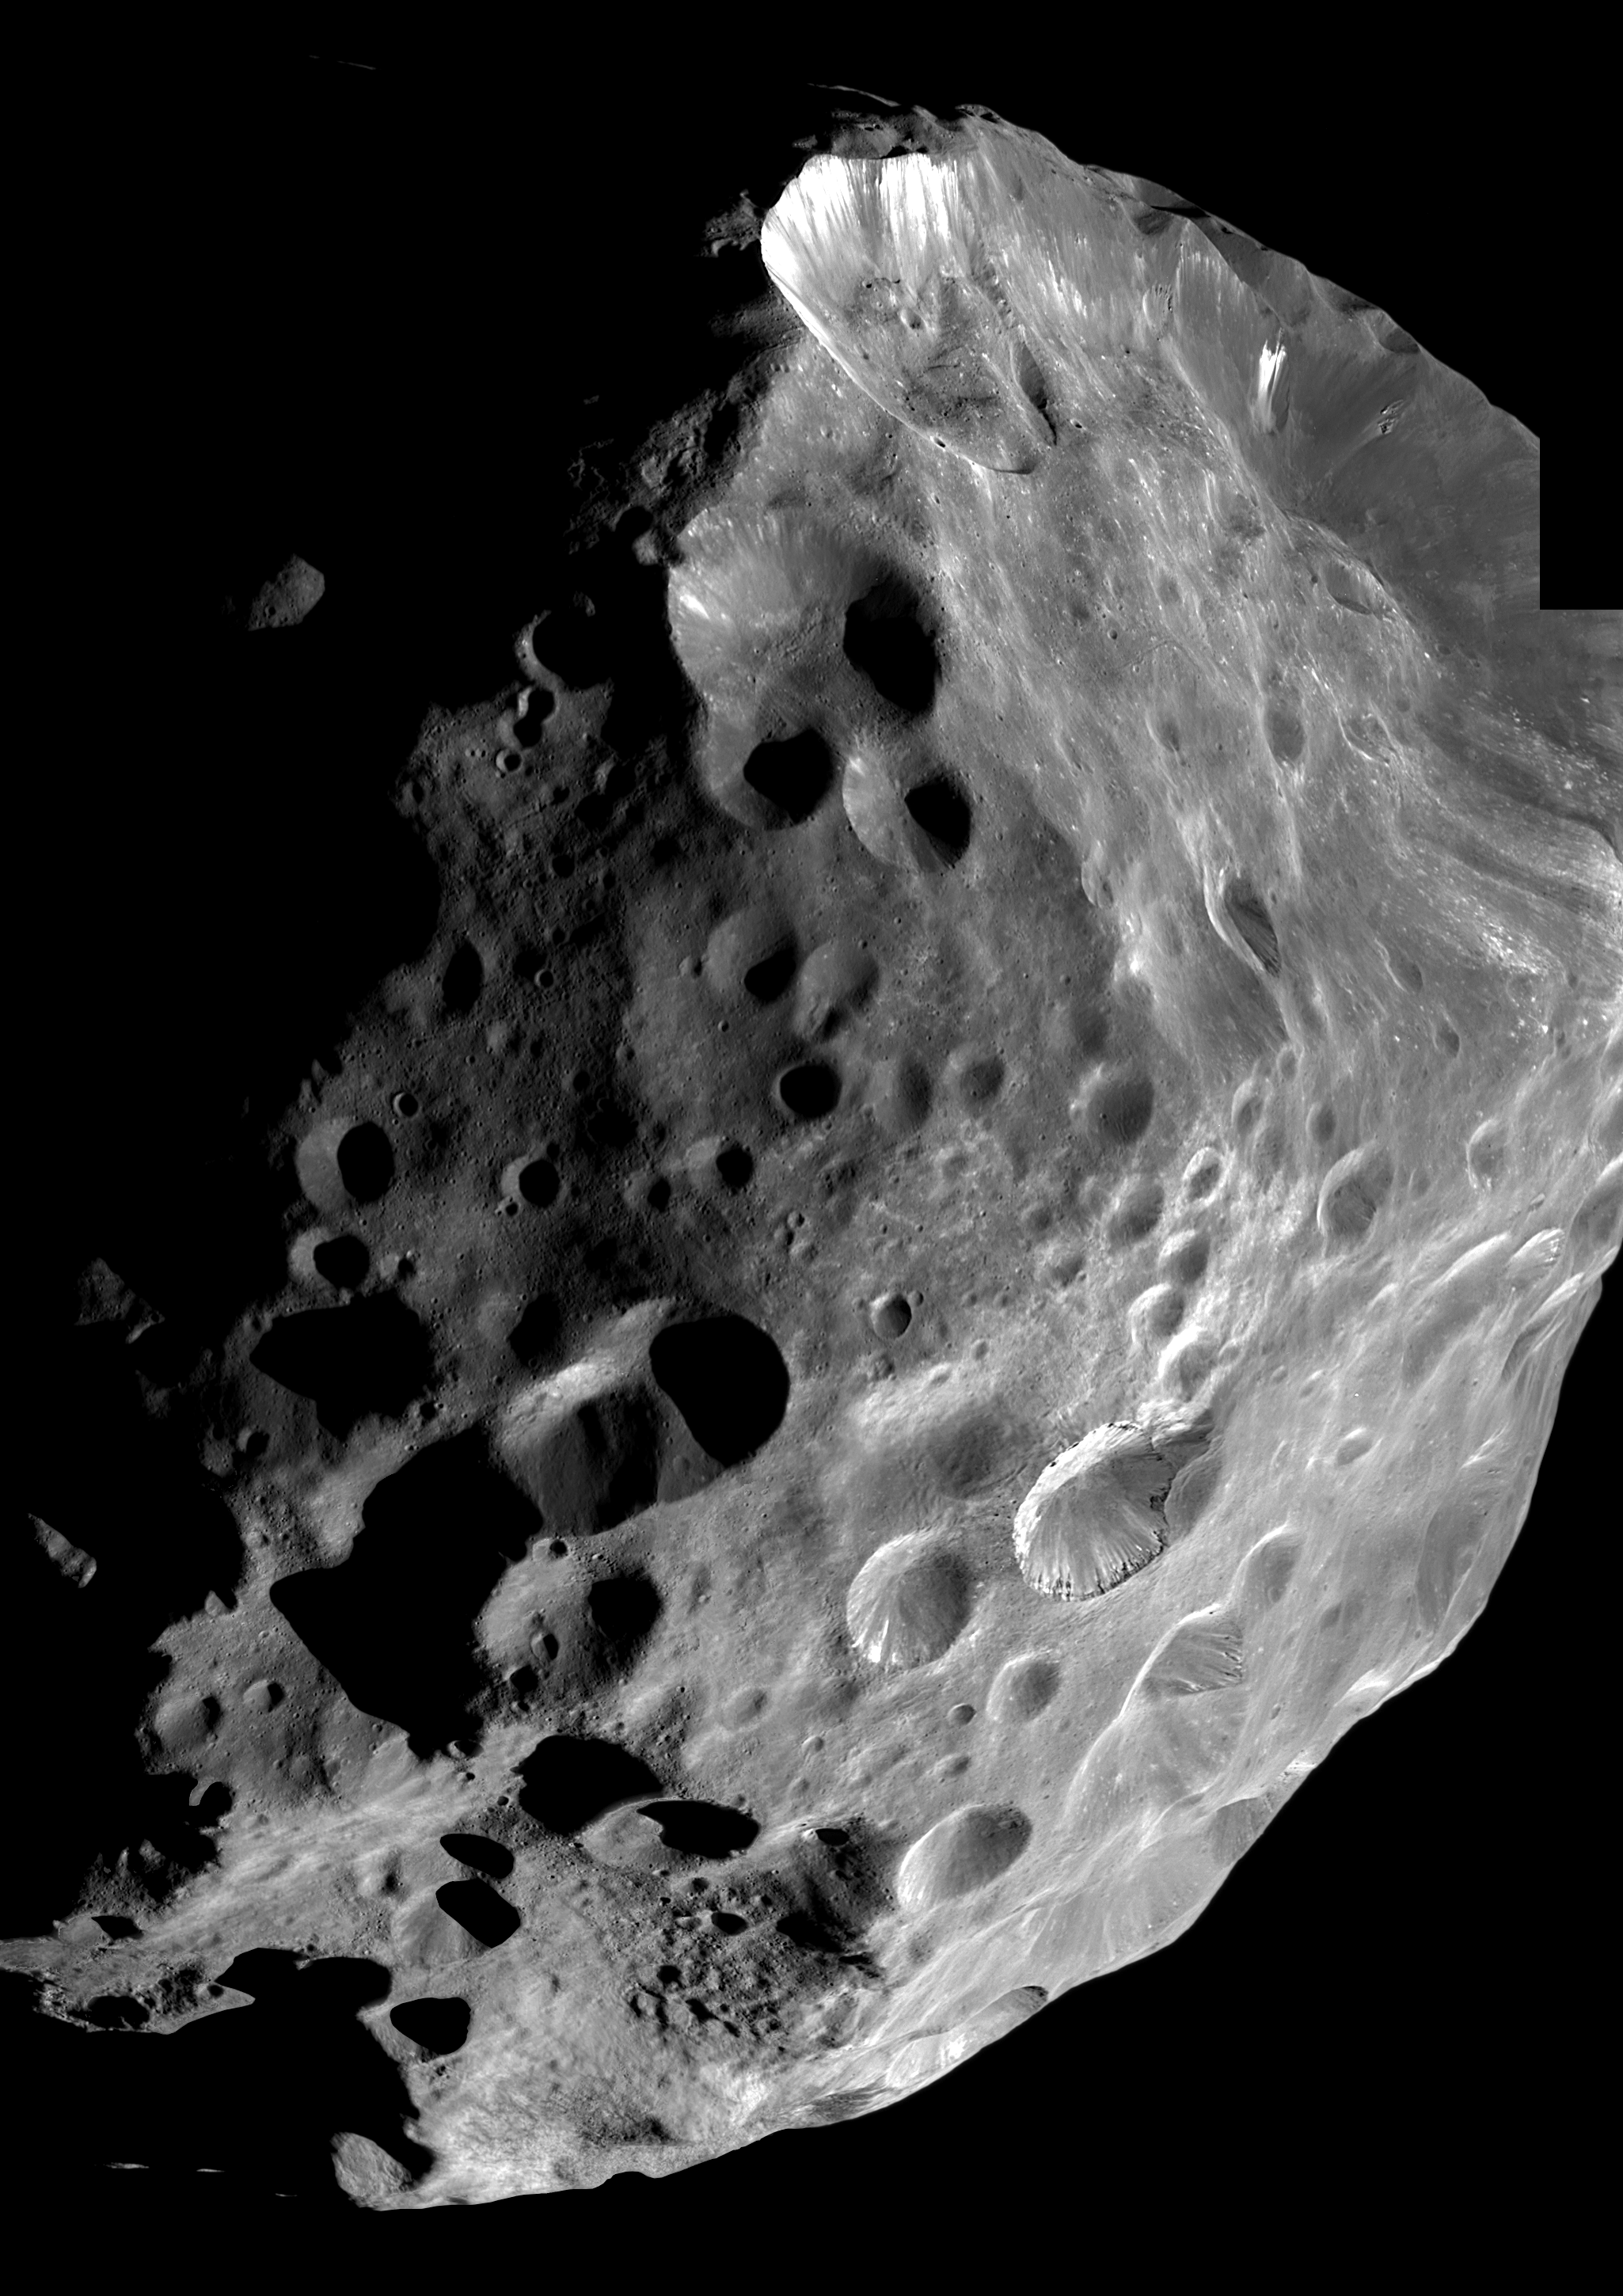

Phoebe Hi-Resolution Mosaic

During its historic close encounter with Phoebe, the Cassini spacecraft captured a series of high resolution images of the small moon, six of which have been put together to create this mosaic.

Phoebe shows an unusual variation in brightness over its surface due to the existence on some crater slopes and floors of bright material — thought to contain ice — on what is otherwise one of the darkest known bodies in the solar system. Bright streaks on the rim of the large crater in the North (up in this image) may have been revealed by the collapse of overlying darker material from the crater wall. The large crater below right-of-center shows evidence of layered deposits of alternating bright and dark material. A possible mechanism for this apparent layering was discussed in an earlier image release PIA06067.

Hints of Phoebe’s irregular topography can be seen peeking out from the shadows near the lower left and upper left parts of the image. These are real features — possibly crater rims or mountain peaks — that are just being hit by the first light of sunrise on Phoebe.

Phoebe’s surface shows many large- and small-scale craters. The emerging view of Phoebe is that it might have been part of an ancestral population of icy, comet-like bodies, some of which now reside in the Kuiper Belt beyond Neptune.

The images in this mosaic were taken in visible light with the narrow-angle camera at distances ranging from 15,974 kilometers (9,926 miles) to 12,422 kilometers (7,719 miles). The image scale is 74 meters (243 feet) per pixel. Contrast in the image has been enhanced slightly to improve visibility.

The Cassini-Huygens mission is a cooperative project of NASA, the European Space Agency and the Italian Space Agency. The Jet Propulsion Laboratory, a division of the California Institute of Technology in Pasadena, manages the Cassini-Huygens mission for NASA’s Office of Space Science, Washington, D.C. The Cassini orbiter and its two onboard cameras, were designed, developed and assembled at JPL. The imaging team is based at the Space Science Institute, Boulder, Colo.

Credit: NASA/JPL/Space Science Institute